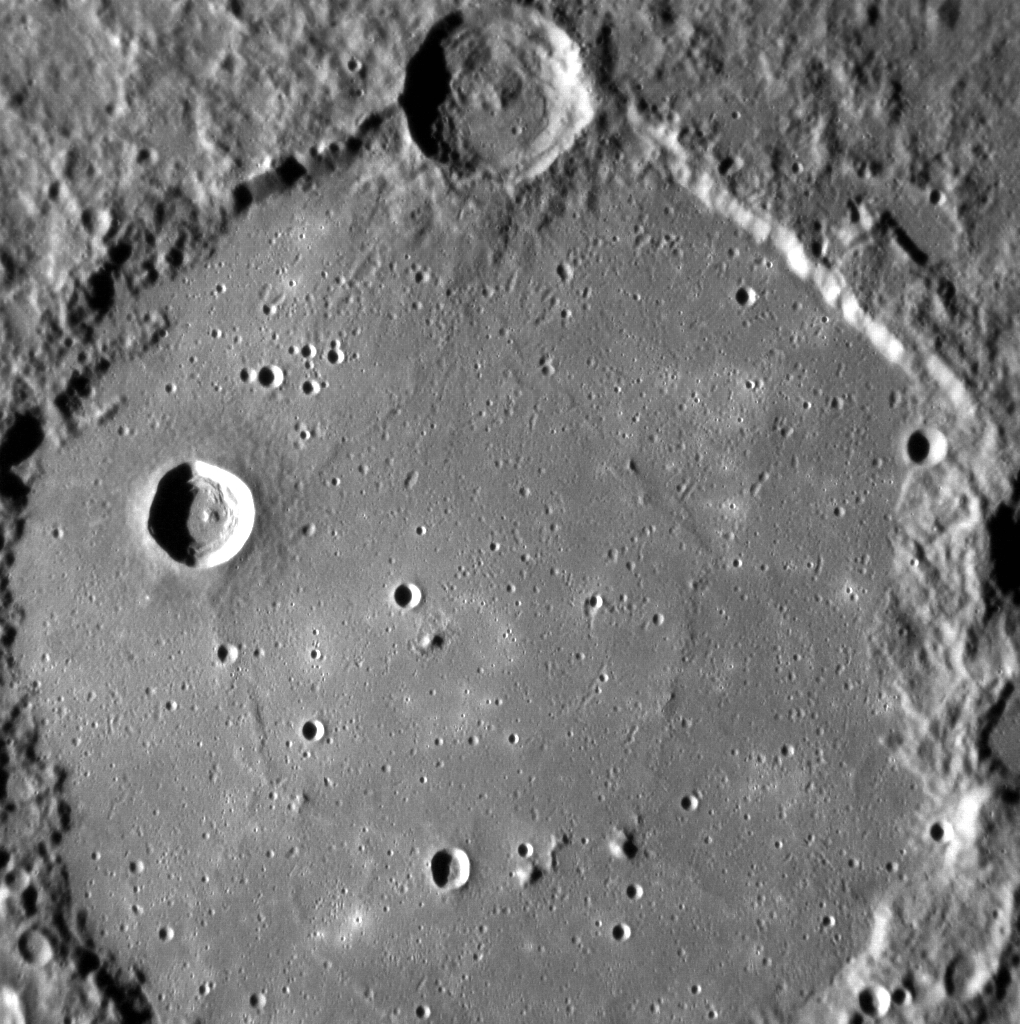

Ride Along with MESSENGER: Movie 2

This movie was assembled from 289 individual NAC images. Most of the images were acquired four seconds apart, the fastest that MDIS is capable of taking full resolution images, but this movie is shown with 15 images per second. The movie begins centered on the 191-km diameter

Schubert basin

.

These images were acquired as part of the NAC ride-along imaging campaign. When data volume is available and MDIS is not acquiring images for its other campaigns, high-resolution NAC images are obtained of the surface. These images are designed not to interfere with other instrument observations but take full advantage of periods during the mission when extra data volume is available.

Date acquired: October 04, 2013
Image Mission Elapsed Time (MET): 23236906-23238062
Image ID: 4945775-4946063
Instrument: Narrow Angle Camera (NAC) of the Mercury Dual Imaging System (MDIS)
Initial Center Latitude: -42.67°
Initial Center Longitude: 306.1° E
Final Center Latitude: -50.20°
Final Center Longitude: 311.9° E
Resolution: 176-199 meters/pixel
Scale: The first image is 179 kilometers (111 miles) across
Incidence Angle: 74.3°-79.9°
Emission Angle: 3.6°-0.8°
Phase Angle: 77.9°-79.4°

The MESSENGER spacecraft is the first ever to orbit the planet Mercury, and the spacecraft’s seven scientific instruments and radio science investigation are unraveling the history and evolution of the Solar System’s innermost planet. MESSENGER acquired over 150,000 images and extensive other data sets. MESSENGER is capable of continuing orbital operations until early 2015.

For information regarding the use of images, see the MESSENGER image use policy.

Credit: NASA/Johns Hopkins University Applied Physics Laboratory/Carnegie Institution of Washington